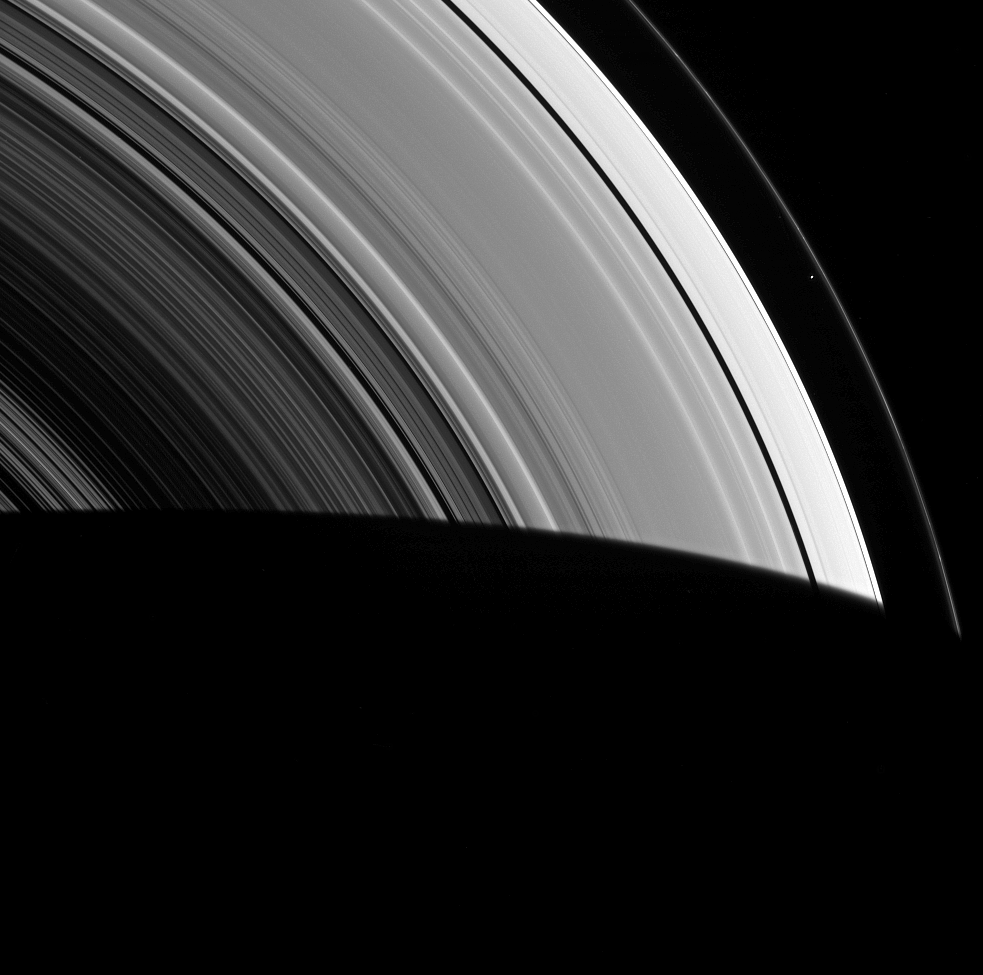

A Dot Does a Lot

Seen within the vast expanse of Saturn’s rings, Prometheus appears as little more than a dot. But that little moon still manages to shape the F ring, confining it to its narrow domain.

Prometheus (53 miles, or 86 kilometers across) and its fellow moon Pandora (50 miles, or 81 kilometers across) orbit beside the F ring and keep the ring from spreading outward through a process dubbed “shepherding.”

This view looks toward the unilluminated side of the rings from about 45 degrees below the ringplane. The image was taken in green light with the Cassini spacecraft wide-angle camera on March 8, 2014.

The view was obtained at a distance of approximately 533,000 miles (858,000 kilometers) from Prometheus and at a Sun-Prometheus-spacecraft, or phase, angle of 90 degrees. Image scale is 32 miles (51 kilometers) per pixel.

The Cassini-Huygens mission is a cooperative project of NASA, the European Space Agency and the Italian Space Agency. NASA’s Jet Propulsion Laboratory, a division of the California Institute of Technology in Pasadena, manages the mission for NASA’s Science Mission Directorate, Washington. The Cassini orbiter and its two onboard cameras were designed, developed and assembled at JPL. The imaging operations center is based at the Space Science Institute in Boulder, Colo.

Credit: NASA/JPL-Caltech/Space Science Institute